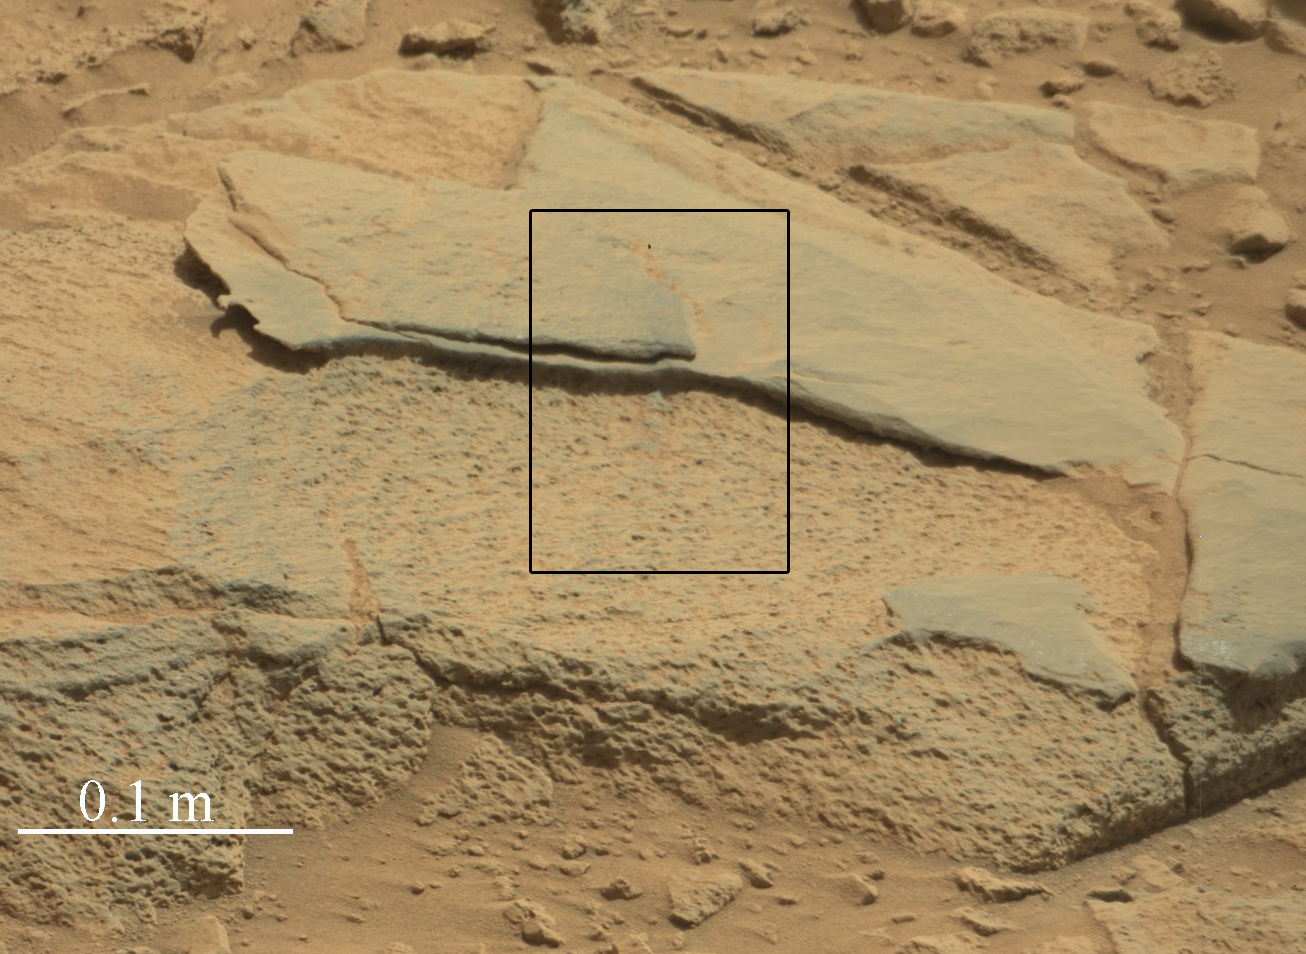

Target Rock ‘Ithaca’ in Gale Crater, Mars

Unannotated Version

The rock “Ithaca” shown here, with a rougher lower texture and smoother texture on top, appears to be a piece of the local sedimentary bedrock protruding from the surrounding soil in Gale Crater. NASA’s Curiosity Mars rover used its Mast Camera (Mastcam) to take this image during the 439th Martian day, or sol, of Curiosity’s work on Mars (Oct. 30, 2013). The black-outline rectangle indicates the area where the rover’s Chemistry and Camera instrument (ChemCam) used its laser and remote micro-imager to inspect Ithaca. That inspection included the 100,000th laser shot fired by ChemCam on Mars. The 0.1 meter scale bar at lower left is about 4 inches.

Malin Space Science Systems, San Diego, built and operates Mastcam. NASA’s Jet Propulsion Laboratory manages the Mars Science Laboratory mission and the mission’s Curiosity rover for NASA’s Science Mission Directorate in Washington. The rover was designed, developed and assembled at JPL, a division of the California Institute of Technology in Pasadena.

Credit: NASA/JPL-Caltech/MSSS